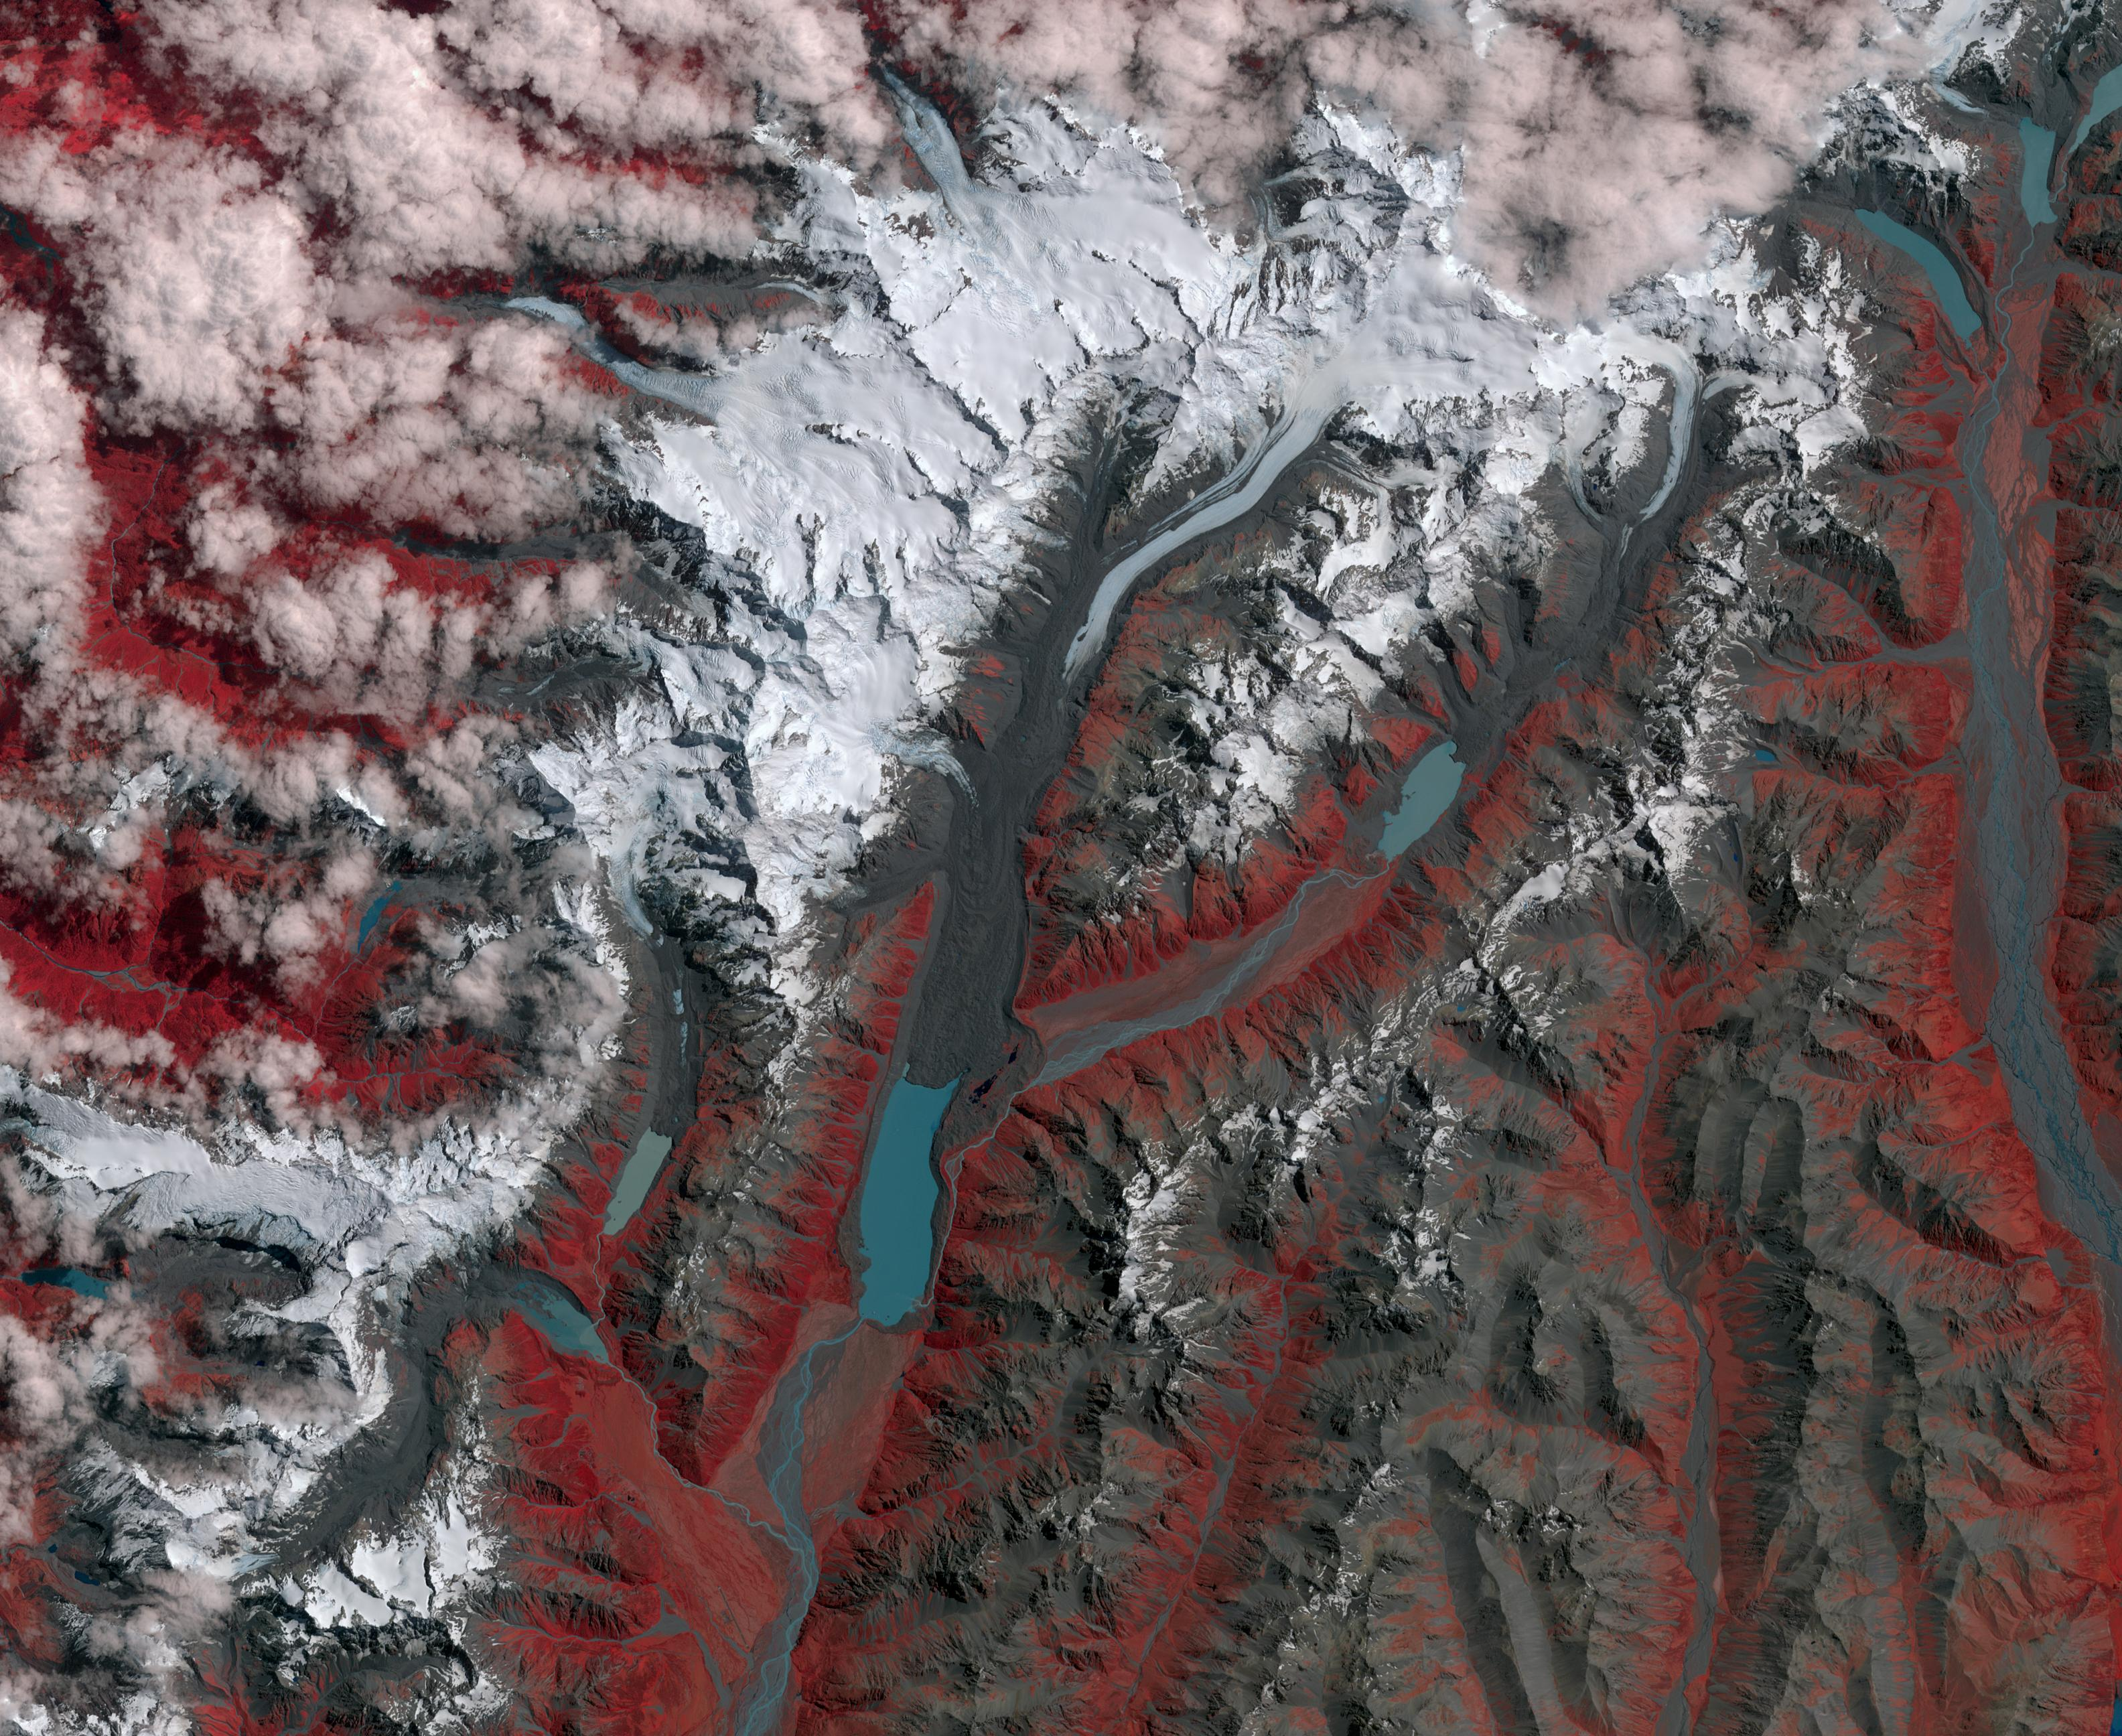

New Zealand Glaciers

New Zealand contains over 3,000 glaciers, most of which are in the Southern Alps on the South Island. Since 1890, the glaciers have been retreating, with short periods of small advances. The differences between 1990 (Landsat image from January 12) and 2017 (ASTER image from January 29) can be seen in the pair of images, that include the Mueller, Hooker and Tasman Glaciers. Notice the larger terminal lakes, the retreat of the ice free of moraine cover, and the higher moraine walls due to ice thinning. The images cover an area of 39 by 46 km, and are located at 43.7 degrees south, 170 degrees east.

With its 14 spectral bands from the visible to the thermal infrared wavelength region and its high spatial resolution of 15 to 90 meters (about 50 to 300 feet), ASTER images Earth to map and monitor the changing surface of our planet. ASTER is one of five Earth-observing instruments launched Dec. 18, 1999, on Terra. The instrument was built by Japan’s Ministry of Economy, Trade and Industry. A joint U.S./Japan science team is responsible for validation and calibration of the instrument and data products.

The broad spectral coverage and high spectral resolution of ASTER provides scientists in numerous disciplines with critical information for surface mapping and monitoring of dynamic conditions and temporal change. Example applications are: monitoring glacial advances and retreats; monitoring potentially active volcanoes; identifying crop stress; determining cloud morphology and physical properties; wetlands evaluation; thermal pollution monitoring; coral reef degradation; surface temperature mapping of soils and geology; and measuring surface heat balance.

The U.S. science team is located at NASA’s Jet Propulsion Laboratory, Pasadena, Calif. The Terra mission is part of NASA’s Science Mission Directorate, Washington, D.C.

Credit: NASA/METI/AIST/Japan Space Systems, and U.S./Japan ASTER Science Team